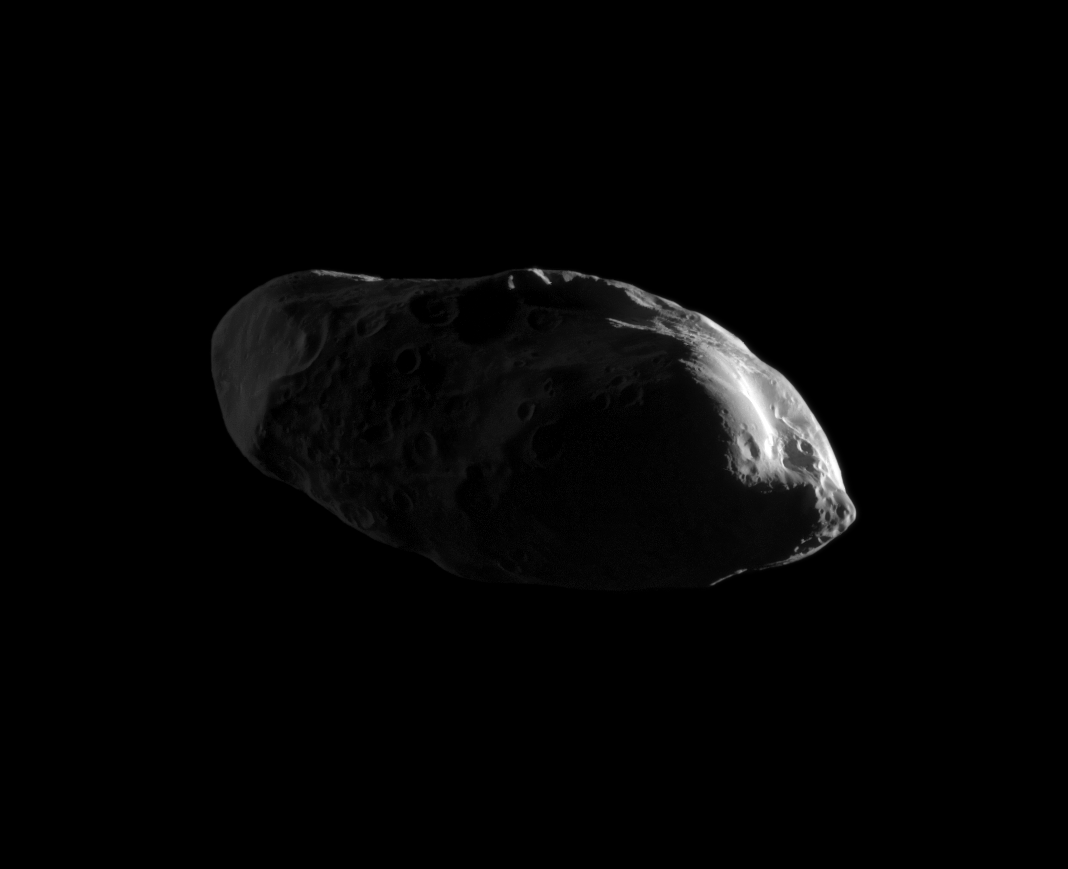

Cratered Spud

Appearing like eyes on a potato, craters cover the dimly lit surface of the moon Prometheus in this high-resolution image from the Cassini spacecraft’s early 2010 flyby.

The Jan. 27 encounter represented the closest imaging sequence yet of that moon for Cassini. This view looks toward the trailing hemisphere of Prometheus (86 kilometers, or 53 miles across). North on Prometheus is up and rotated 8 degrees to the right.

The moon is lit by sunlight on the right and Saturnshine on the left.

The image was taken in visible light with the Cassini spacecraft narrow-angle camera on Jan. 27, 2010. The view was obtained at a distance of approximately 34,000 kilometers (21,000 miles) from Prometheus and at a Sun-Prometheus-spacecraft, or phase, angle of 126 degrees. Image scale is 200 meters (656 feet) per pixel.

The Cassini-Huygens mission is a cooperative project of NASA, the European Space Agency and the Italian Space Agency. The Jet Propulsion Laboratory, a division of the California Institute of Technology in Pasadena, manages the mission for NASA’s Science Mission Directorate, Washington, D.C. The Cassini orbiter and its two onboard cameras were designed, developed and assembled at JPL. The imaging operations center is based at the Space Science Institute in Boulder, Colo.

Credit: NASA/JPL/Space Science Institute